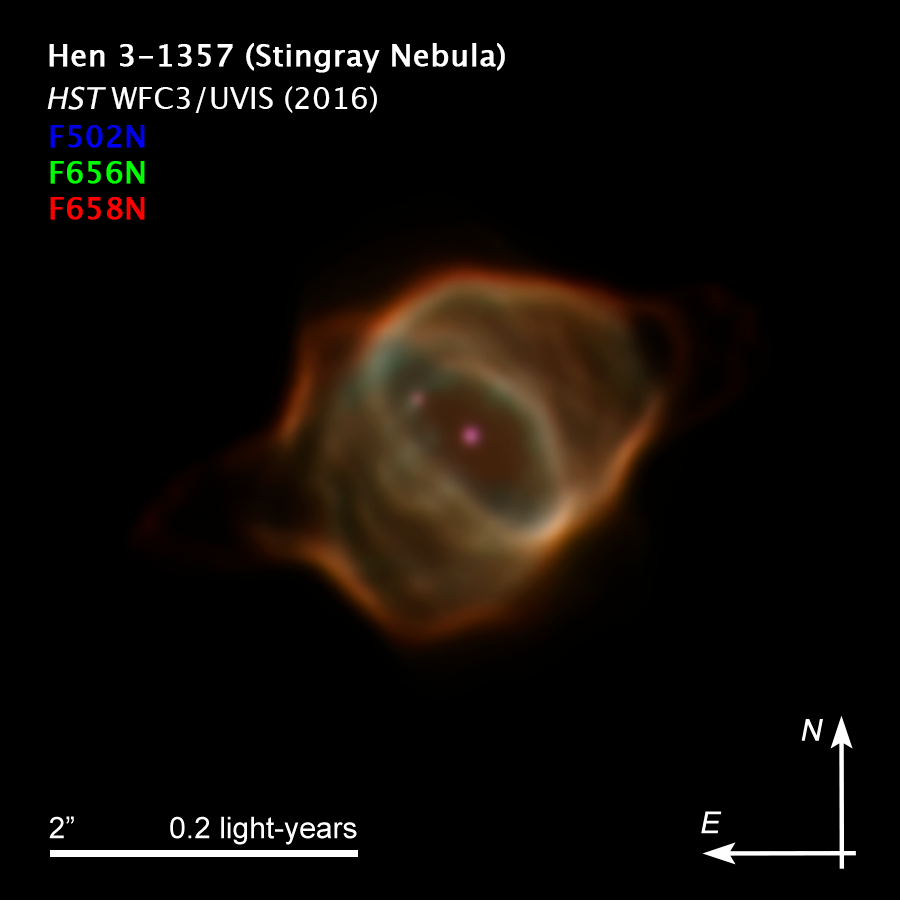

Compass Image for Stingray Nebula in 2016

Credit: NASA, ESA, B. Balick (University of Washington), M. Guerrero (Instituto de Astrofísica de Andalucía), and G. Ramos-Larios (Universidad de Guadalajara)